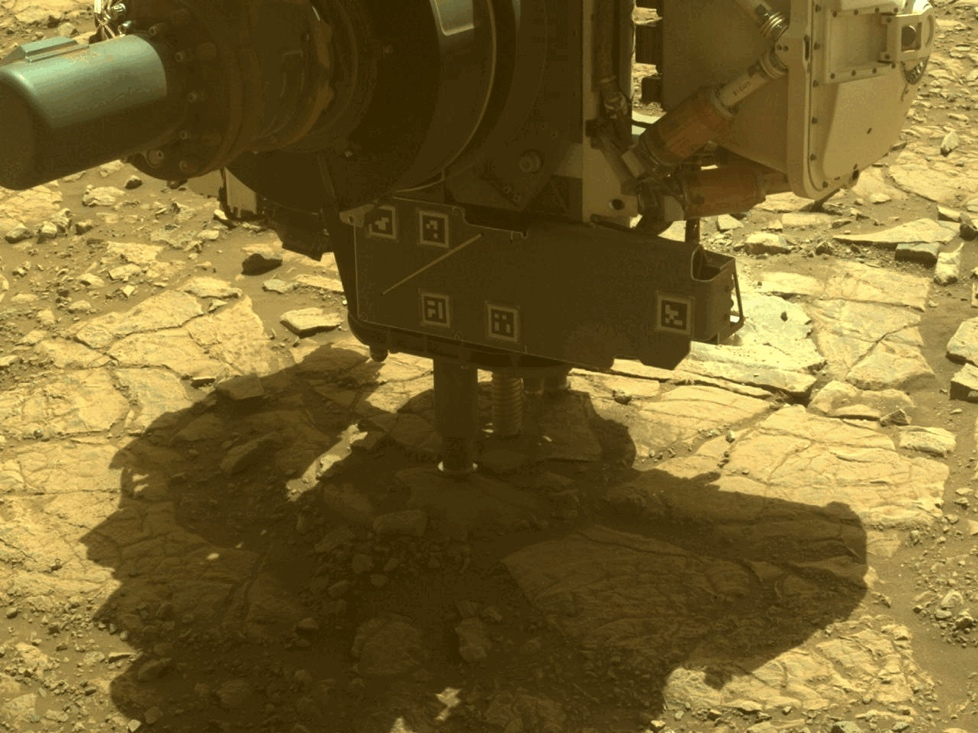

Perseverance Cores ‘Main River’

The robotic arm on NASA’s Perseverance Mars rover used its percussive drill to core and collect the “Main River” rock sample on March 10, 2025, the 1,441st Martian day, or sol, of the mission. The time-lapse movie, taken by one of the rover’s hazard cameras, is made up of 35 images taken over the course of 34 minutes.

The sample was taken from a rock the rover science team named “Broom Point” at a location near the rim of Jezero Crater called “Witch Hazel Hill.”

A key objective for Perseverance’s mission on Mars is astrobiology, including the search for signs of ancient microbial life. The rover will characterize the planet’s geology and past climate, pave the way for human exploration of the Red Planet, and be the first mission to collect and cache Martian rock and regolith (broken rock and dust).

Subsequent NASA missions, in cooperation with ESA (European Space Agency), would send spacecraft to Mars to collect these sealed samples from the surface and return them to Earth for in-depth analysis.

The Mars 2020 Perseverance mission is part of NASA’s Mars Exploration Program (MEP) portfolio and the agency’s Moon to Mars exploration approach, which includes Artemis missions to the Moon that will help prepare for human exploration of the Red Planet.

NASA’s Jet Propulsion Laboratory, which is managed for the agency by Caltech, built and manages operations of the Perseverance rover.

Credit: NASA/JPL-Caltech